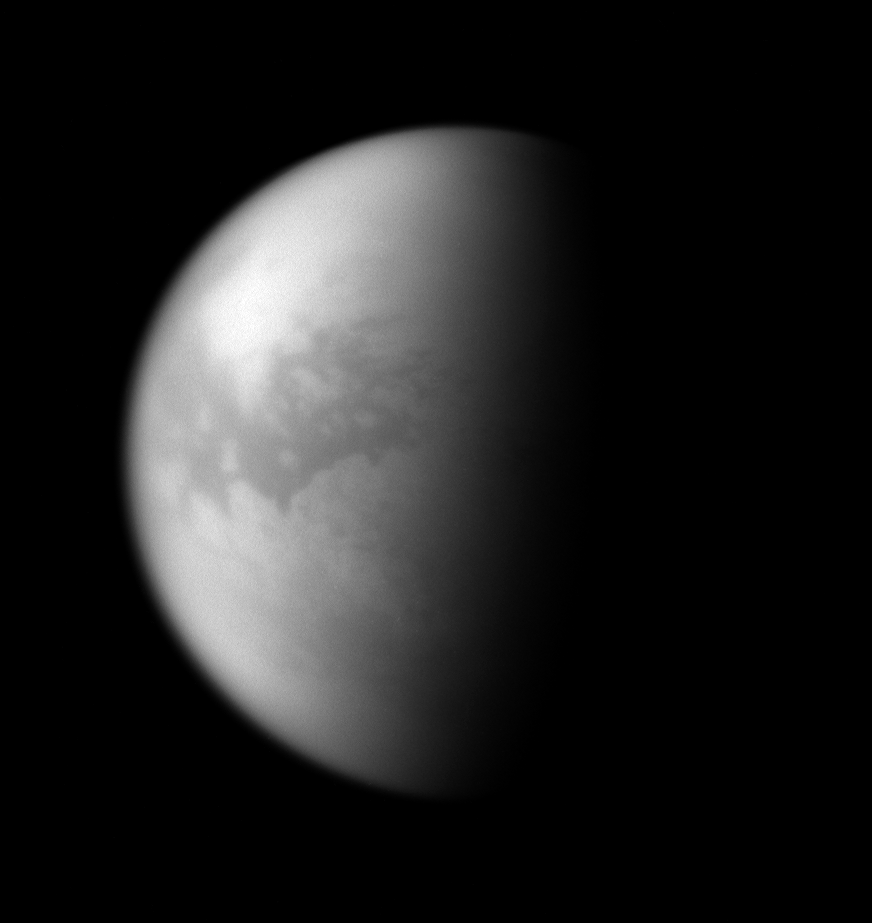

Dark Lowlands

Through the obscuring haze come glimpses of Titan’s dune seas.

The dark, equatorial region known as Shangri-la is visible here. Cassini radar images show that Shangri-la and other dark regions around the moon’s middle are filled with vast stretches of parallel dunes (see

PIA07785

). These regions appear to be lowland areas surrounded by brighter, higher terrain.

Lit terrain seen here is on the anti-Saturn side of Titan (5,150 kilometers, or 3,200 miles across). North is up and rotated 21 degrees to the right.

The image was taken with the Cassini spacecraft narrow-angle camera on Oct. 19, 2007 using a combination of spectral filters sensitive to wavelengths of polarized infrared light centered at 746 and 938 nanometers.

The view was acquired at a distance of approximately 1.4 million kilometers (851,000 miles) from Titan and at a Sun-Titan-spacecraft, or phase, angle of 80 degrees. Image scale is 8 kilometers (5 miles) per pixel.

The Cassini-Huygens mission is a cooperative project of NASA, the European Space Agency and the Italian Space Agency. The Jet Propulsion Laboratory, a division of the California Institute of Technology in Pasadena, manages the mission for NASA’s Science Mission Directorate, Washington, D.C. The Cassini orbiter and its two onboard cameras were designed, developed and assembled at JPL. The imaging operations center is based at the Space Science Institute in Boulder, Colo.

Credit: NASA/JPL/Space Science Institute